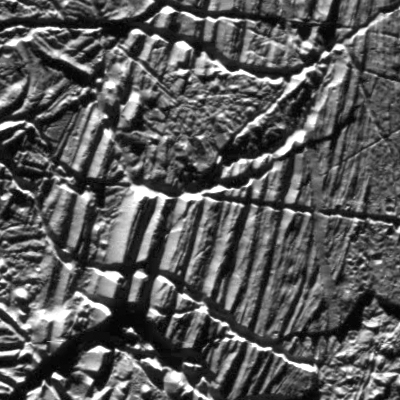

Europa Close-Up

This mosaic shows a portion of one of the highest-resolution images captured of Jupiter’s moon Europa in the 1990s by NASA’s Galileo spacecraft. This picture is cropped from a larger image. These are the kind of features studied by scientists who recently modeled how moonquakes may trigger landslides on icy moons circling Jupiter and Saturn.

Visible here are possible fault scarps (like those found on Earth when tectonic activity breaks the crust) with smooth slopes and nearby rubble that may have been produced by small landslides triggered by the faulting activity.

These images were obtained on Nov. 6, 1997, when Galileo was approximately 1,983 miles (3,250 kilometers) from Europa.

NASA’s Jet Propulsion Laboratory in Southern California managed the mission for the agency. JPL is a division of Caltech in Pasadena, California.

Credit: NASA/JPL-Caltech